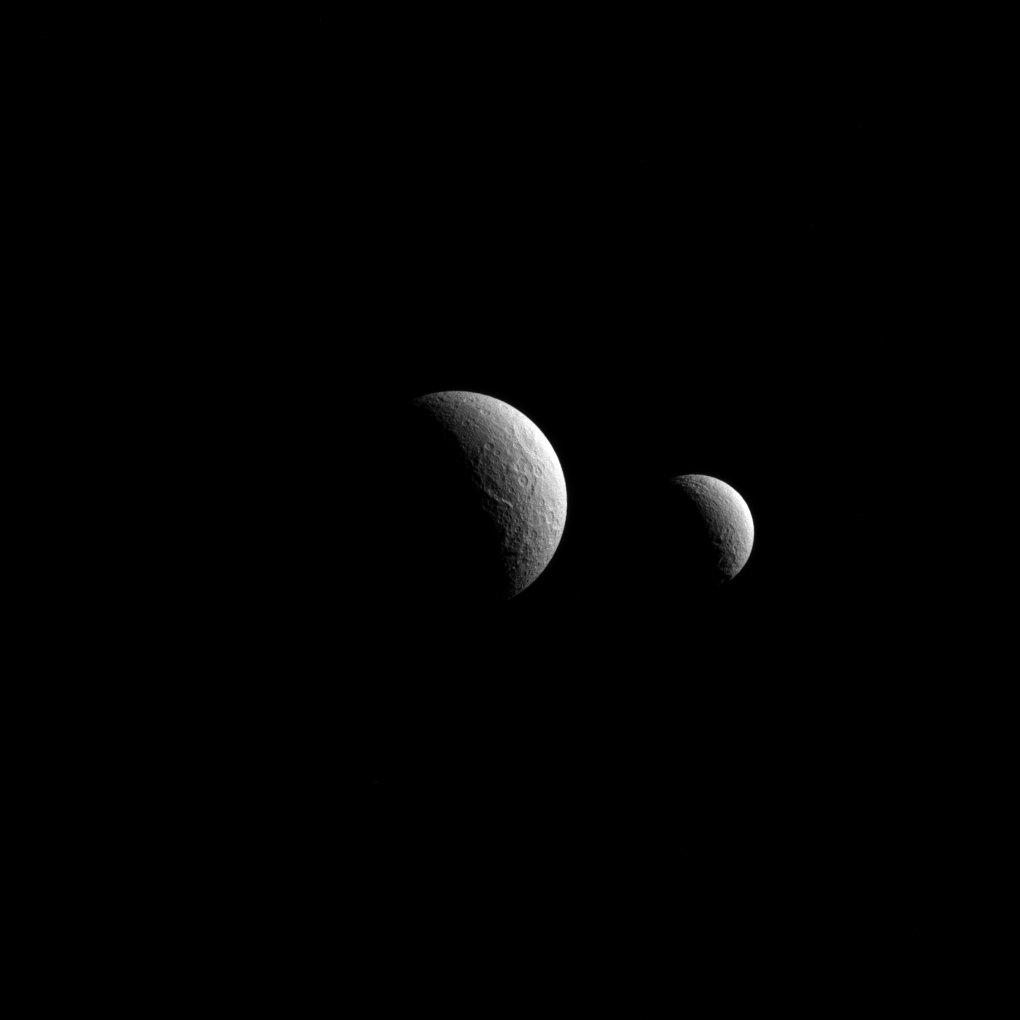

The Saturnian Sisters

Similar in many ways, Saturn’s moons Tethys and Rhea (left and right, respectively) even share a discoverer: Giovanni Cassini, namesake of the NASA spacecraft that captured this view.

The moons are named for sisters — two Titans of Greek mythology. Although somewhat different in size, Rhea (949 miles or 1,527 kilometers across) and Tethys (660 miles or 1,062 kilometers across) are medium-sized moons that are large enough to have pulled themselves into round shapes. They are both composed largely of ices and are generally thought to be geologically inactive today.

The view looks toward the anti-Saturn sides of Tethys and Rhea. North on both moons is up. The image was taken in visible red light with the Cassini spacecraft narrow-angle camera on Oct. 11, 2015.

The two moons appear close together here, but Tethys was about 220,000 miles (360,000 kilometers) farther away from Cassini when the image was captured — nearly the distance from Earth to our moon. Thus, the view does not accurately reflect the bodies’ relative sizes.

The image was obtained at a distance of approximately 708,000 miles (1.14 million kilometers) from Rhea. Image scale on Rhea is 4 miles (7 kilometers) per pixel. Tethys was 930,000 miles (1.5 million kilometers) away during this observation and has a pixel scale of 6 miles (9 kilometers) per pixel.

The Cassini mission is a cooperative project of NASA, ESA (the European Space Agency) and the Italian Space Agency. The Jet Propulsion Laboratory, a division of the California Institute of Technology in Pasadena, manages the mission for NASA’s Science Mission Directorate, Washington. The Cassini orbiter and its two onboard cameras were designed, developed and assembled at JPL. The imaging operations center is based at the Space Science Institute in Boulder, Colorado.

Credit: NASA/JPL-Caltech/Space Science Institute